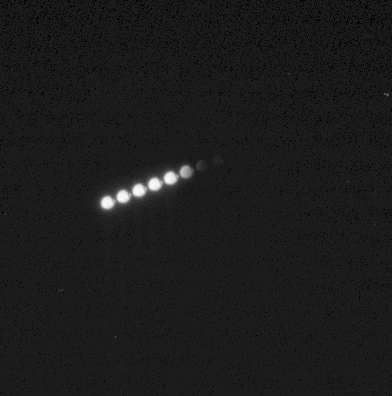

Spirit View of Phobos Eclipse, Sol 675

NASA’s Mars Exploration Rover Spirit observed the Martian moon Phobos entering the shadow of Mars during the night of the rover’s 675th sol (Nov. 27, 2005). The panoramic camera captured 16 images, spaced 10 seconds apart, covering the period from when Phobos was in full sunlight to when it was entirely in shadow. As with our own Moon during lunar eclipses on Earth, even when in the planet’s shadow, Phobos was not entirely dark. The small amount of light still visible from Phobos is a kind of “Mars-shine” — sunlight reflected through Mars’ atmosphere and into the shadowed region.

This view is a time-lapse composite of images taken 20 seconds apart, showing the movement of Phobos from left to right. (At 10 seconds apart, the images of the moon overlap each other.) Scientists are using information about the precise timing of Martian moon eclipses gained from observations such as these to refine calculations about the orbital path of Phobos. The precise position of Phobos will be important to any future spacecraft taking detailed pictures of the moon or landing on its surface.

Credit: NASA/JPL-Caltech/Cornell/Texas A&M/SSI